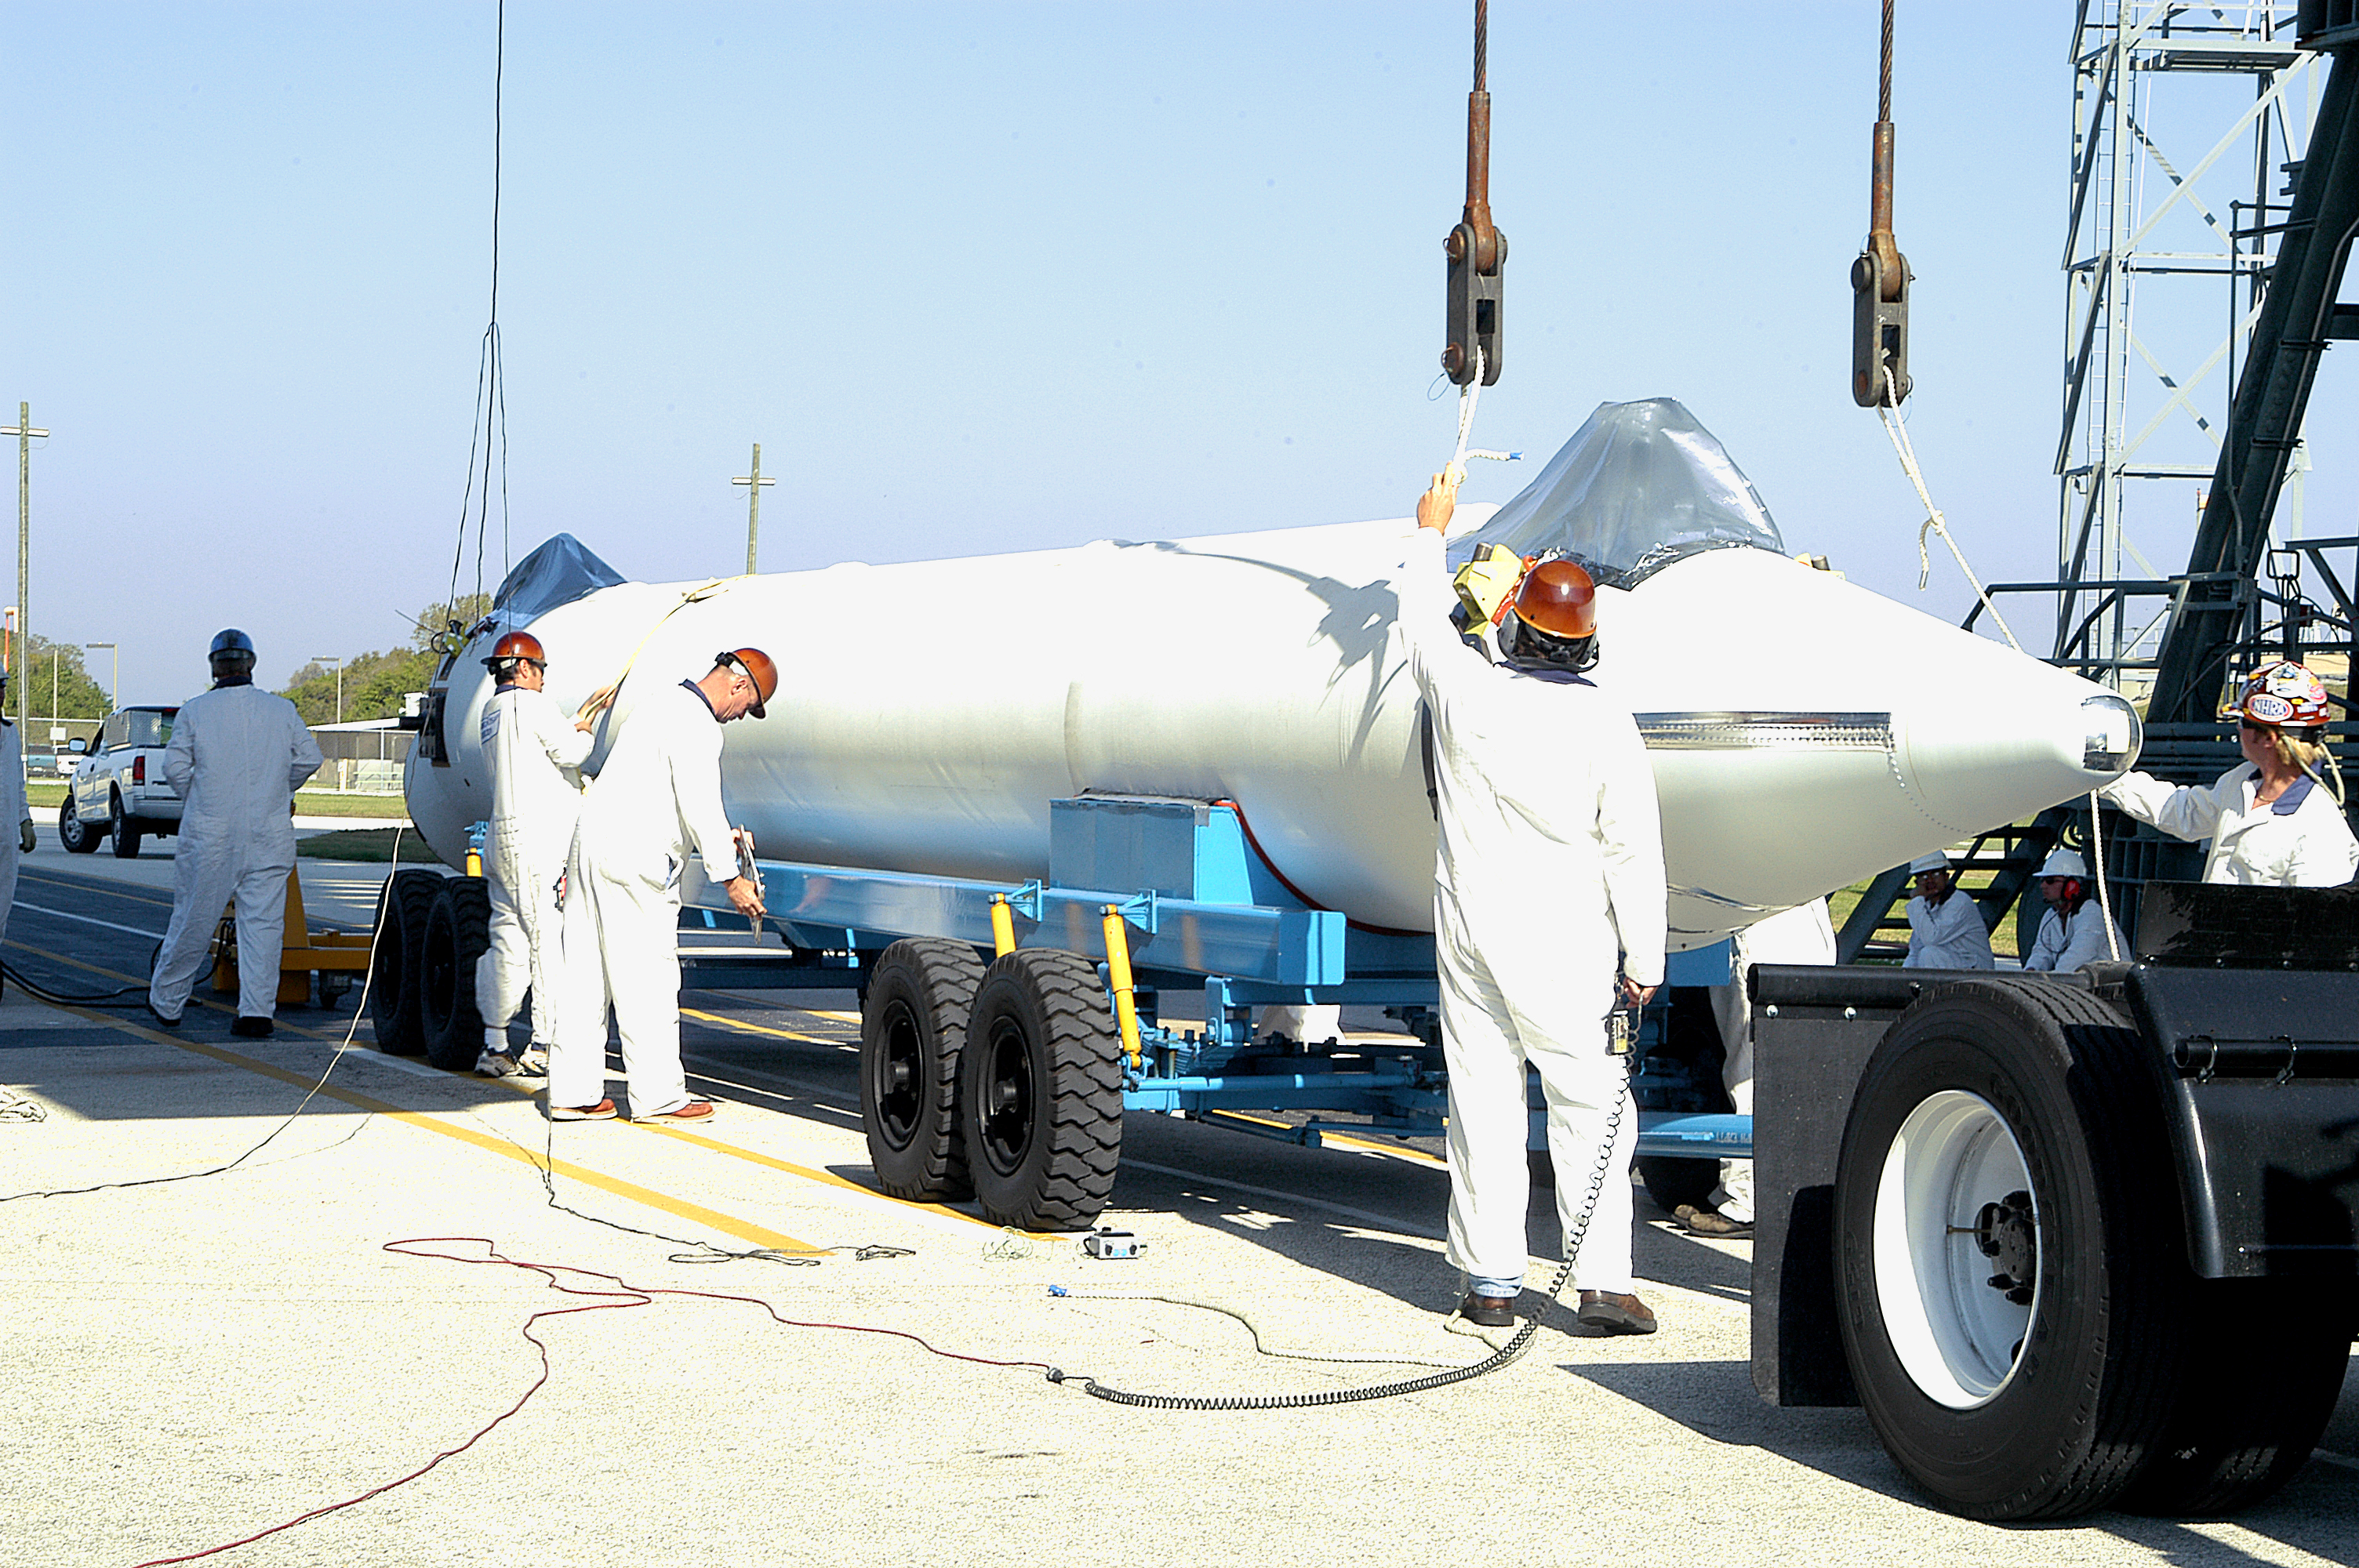

The Rocket that Didn't Launch Spitzer

A Delta II rocket, initially intended to launch the Spitzer Space Telescope on April 18, 2003. However, due to additional engineering tests that were needed on the rocket, the launch was delayed and the rocket was instead used to launch a Mars mission. Spitzer launched on a different rocket on August 25, 2003.

Credit: NASA/KSC